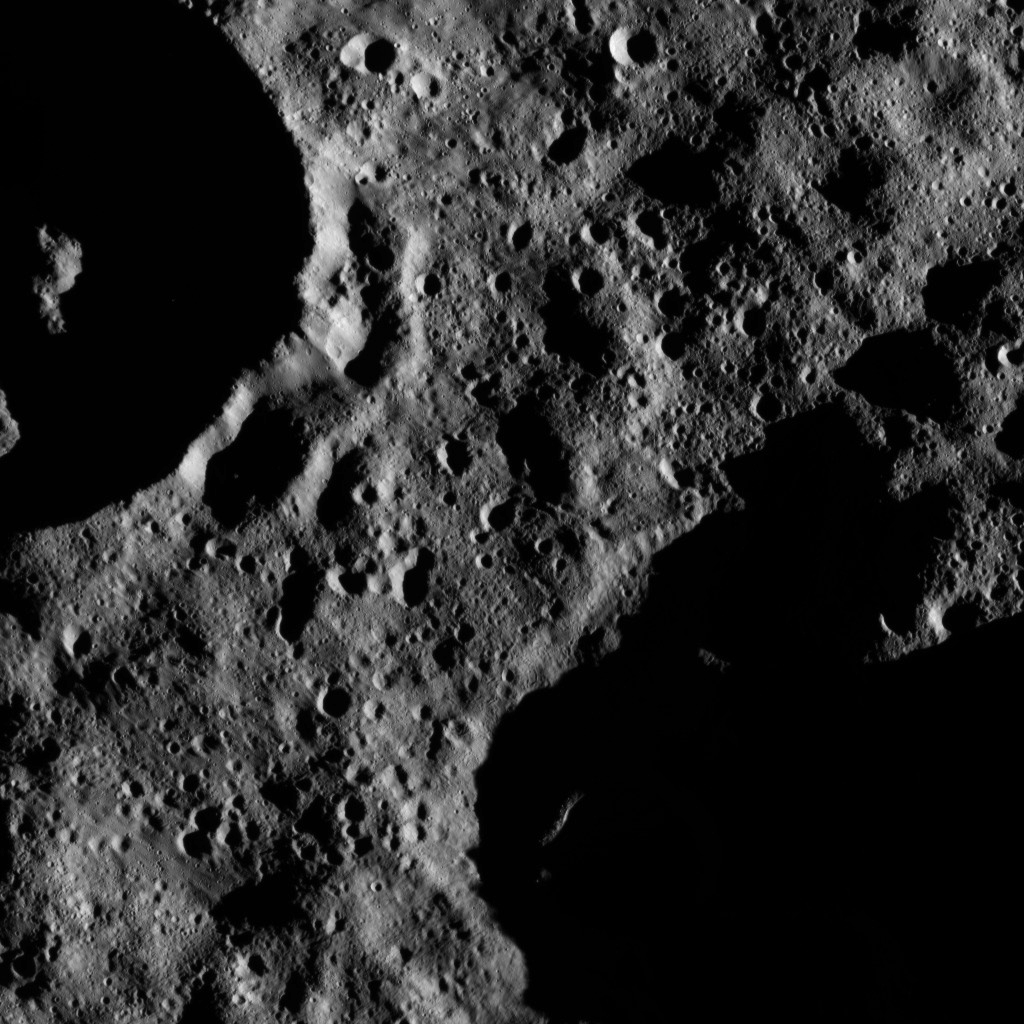

Dawn LAMO Image 130

This moody scene on Ceres is located within Zadeni Crater, named for the ancient Georgian god of bountiful harvest. Zadeni is approximately 76 miles (120 kilometers) in diameter.

Dawn took this image on June 15, 2016, from its low-altitude mapping orbit, at a distance of about 240 miles (385 kilometers) above the surface. The image resolution is 120 feet (35 meters) per pixel.

A view of Zadeni Crater at a higher altitude can be found at PIA19988.

Dawn’s mission is managed by JPL for NASA’s Science Mission Directorate in Washington. Dawn is a project of the directorate’s Discovery Program, managed by NASA’s Marshall Space Flight Center in Huntsville, Alabama. UCLA is responsible for overall Dawn mission science. Orbital ATK, Inc., in Dulles, Virginia, designed and built the spacecraft. The German Aerospace Center, the Max Planck Institute for Solar System Research, the Italian Space Agency and the Italian National Astrophysical Institute are international partners on the mission team.

Credit: NASA/JPL-Caltech/UCLA/MPS/DLR/IDA